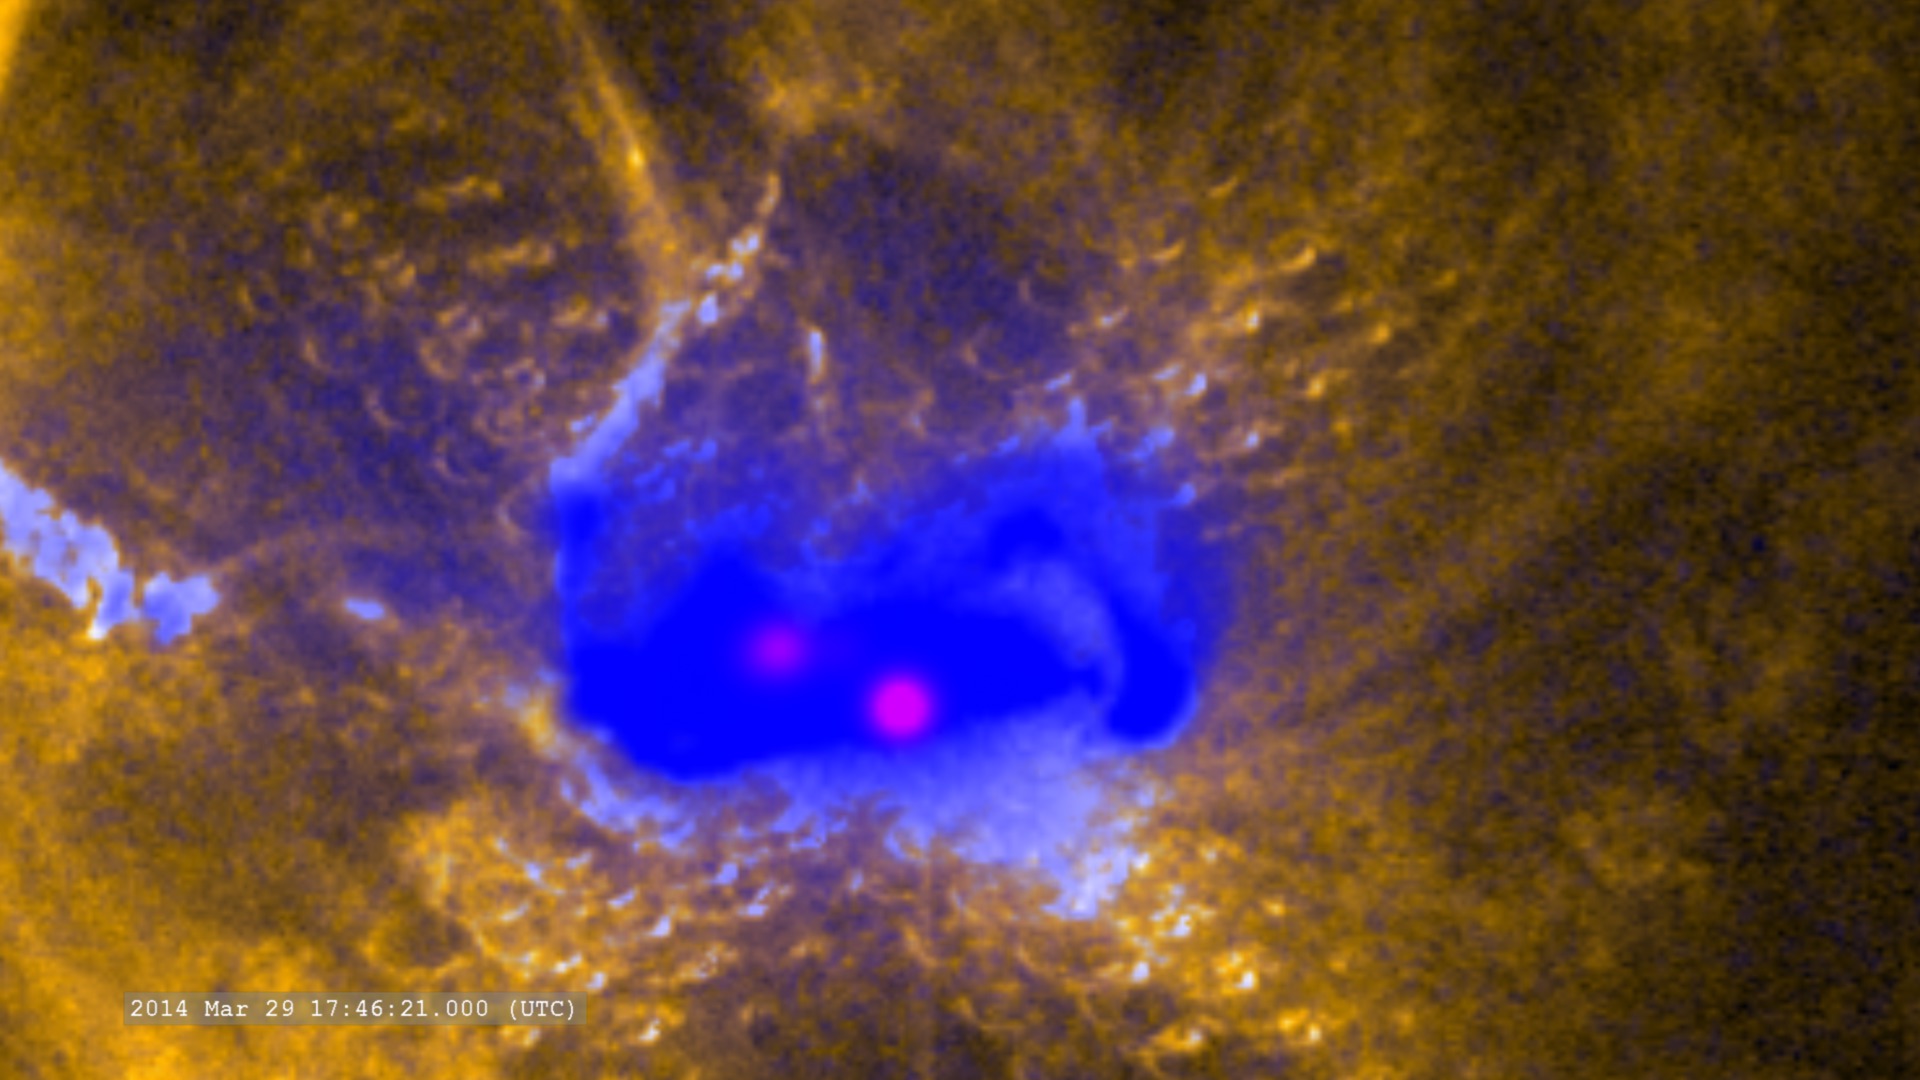

NASA's Best-Observed X-Class Flare of All Time

Zoom in on the flare in ultraviolet (SDO/AIA), X-rays (Hinode) and gamma-rays (RHESSI) -- On March 29, 2014 the sun released an X-class flare. It was observed by NASA's Interface Region Imaging Spectrograph, or IRIS; NASA's Solar Dynamics Observatory, or SDO; NASA's Reuven Ramaty High Energy Solar Spectroscopic Imager, or RHESSI; the Japanese Aerospace Exploration Agency's Hinode; and the National Solar Observatory's Dunn Solar Telescope located at Sacramento Peak in New Mexico. To have a record of such an intense flare from so many observatories is unprecedented. Such research can help scientists better understand what catalyst sets off these large explosions on the sun. Perhaps we may even some day be able to predict their onset and forewarn of the radio blackouts solar flares can cause near Earth - blackouts that can interfere with airplane, ship and military communications.

Credit: NASA Goddard